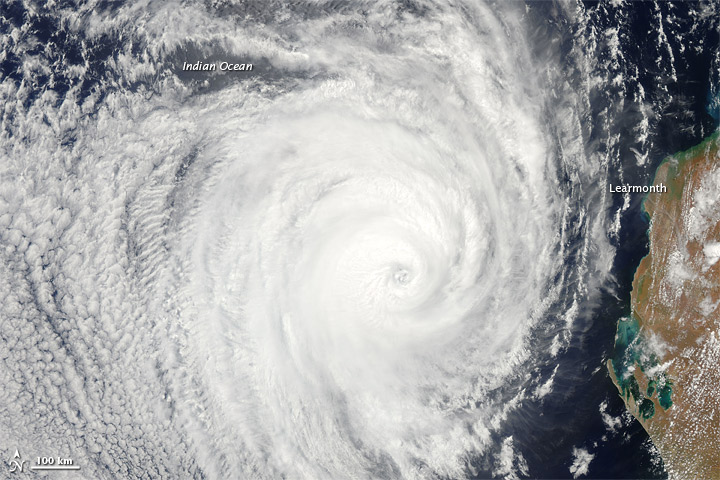

Tropical Cyclone Bianca [detail]

NASA image acquired January 28, 2011 High res file here: www.flickr.com/photos/gsfc/5400445475 Tropical Cyclone Bianca continued moving southward along the coast of Western Australia on January 28, 2011. At 5:00 a.m. on January 28 local time (21:00 UTC on January 27), the U.S. Navy’s Joint Typhoon Warning Center (JTWC) reported that Bianca was located about 135 nautical miles (250 kilometers) west of Learmonth, Western Australia. The storm had maximum sustained winds of 90 knots (165 kilometers per hour) and gusts up to 110 knots (205 kilometers per hour), having intensified over the previous day. The Moderate Resolution Imaging Spectroradiometer (MODIS) on NASA’s Aqua satellite captured this natural-color image at 2:30 p.m. Western Australia time (6:30 UTC) on January 28, 2011. Bianca spans hundreds of kilometers, and the storm’s eye appears west-southwest of Learmonth. The JTWC forecast that Bianca would continue strengthening for about 12 more hours then begin to weaken, thanks to reduced sea surface temperatures and increased vertical wind shear. NASA image by Jeff Schmaltz, MODIS Rapid Response Team at NASA GSFC.

Credit: NASA Earth Observatory